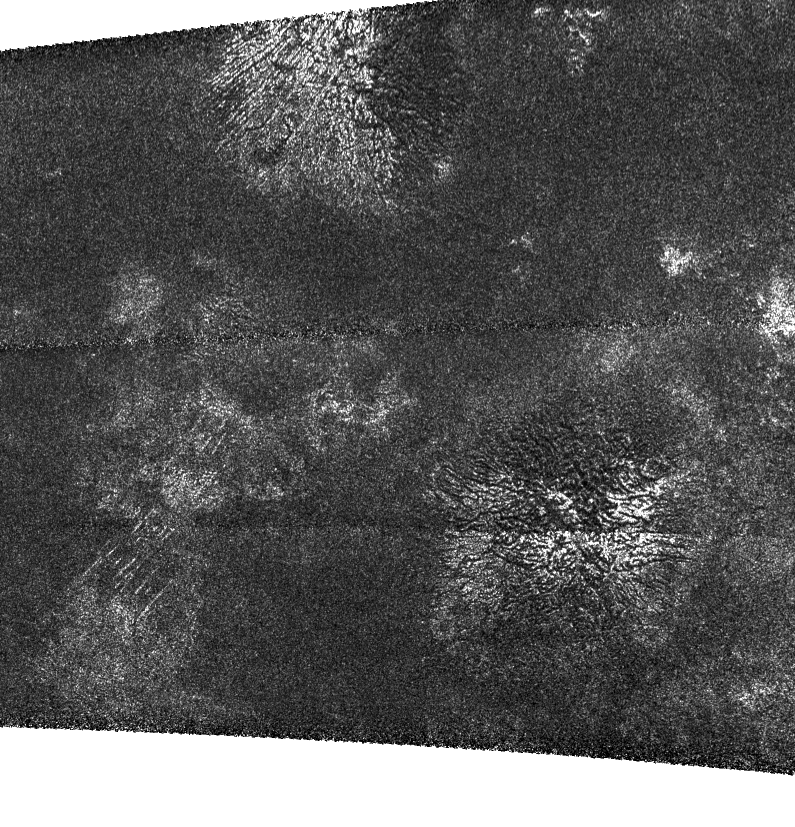

New Wrinkles on Titan

In this synthetic aperture radar image obtained by NASA’s Cassini spacecraft, two generally similar features, upper center and lower right, appear to be low mountains with grooves running roughly in the up-down direction. A set of straight lines are also visible at lower left. But what made the grooves? Grooves can result from forces that originate from within a planet, including forces that pull the crust of a planet apart and cracks produced by melt intruding into the crust. They can come from external forces like wind or rainfall, which produces river channels that can cut down through layers of rock. All of these produce grooves on Earth’s surface, and may also be at work on Titan.

Another intriguing thing about this image is that in this image the “light” (actually the radar illumination) comes from the top. With this kind of illumination, the upper side of these mountains should be bright because they face the illumination, but the left side of the upper-center feature and the right side of the lower feature are bright. The brightness indicates that there is a different material in these areas, and the grooves exist in both dark and light materials.

The Titan Radar Mapper acquired this image at 41 degrees north latitude and 213 degrees west longitude on December 28, 2009. The image measures 250 kilometers (160 miles) high and 285 kilometers (180 miles) wide, with resolution of about 350 meters (1,100 feet) per pixel. North is left, and the image is illuminated from the top. Incidence angle varies from 11 to 25 degrees.

Two dark horizontal lines that run across the middle of the image show the joints between individual radar beams and are not features on the Titan surface.

The Cassini-Huygens mission is a cooperative project of NASA, the European Space Agency and the Italian Space Agency. NASA’s Jet Propulsion Laboratory, a division of the California Institute of Technology in Pasadena, manages the mission for NASA’s Science Mission Directorate, Washington, D.C. The Cassini orbiter was designed, developed and assembled at JPL. The radar instrument was built by JPL and the Italian Space Agency, working with team members from the United States and several European countries.

Credit: NASA/JPL-Caltech/ASI